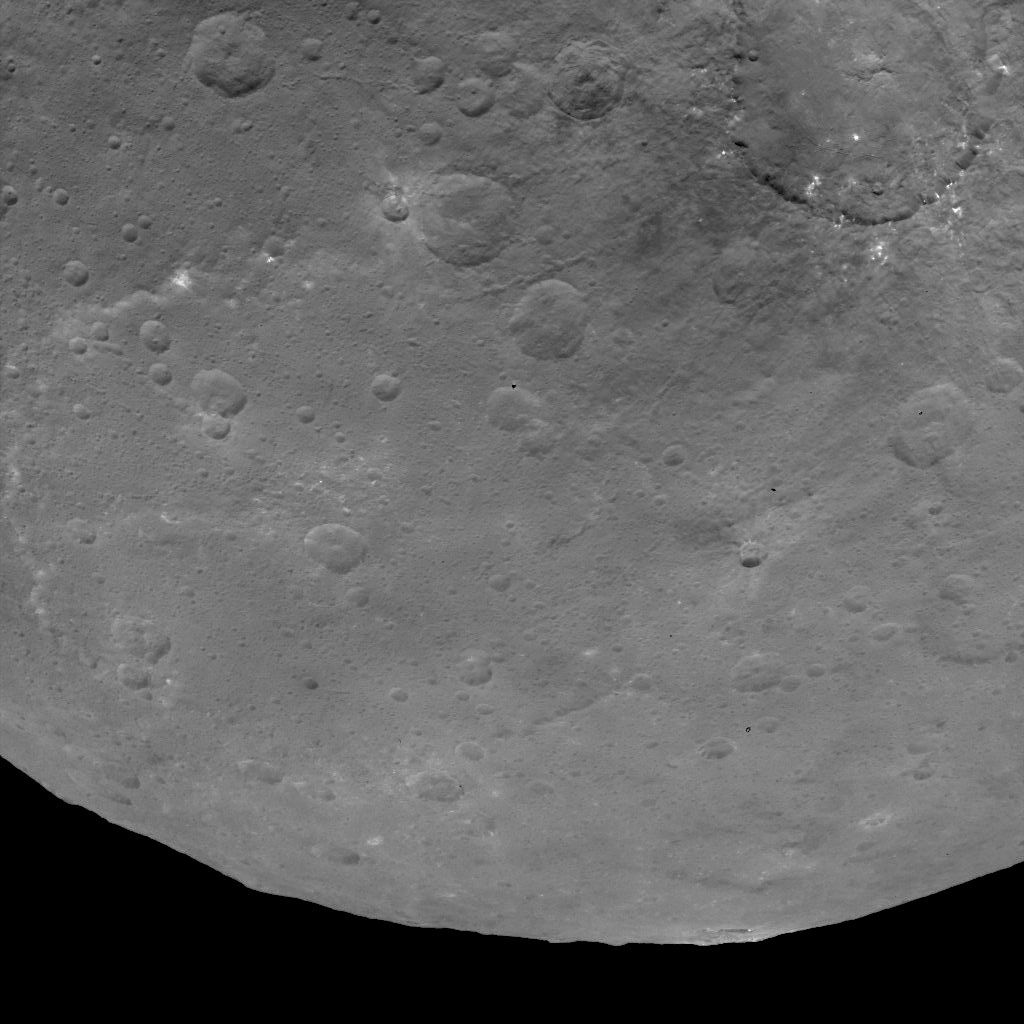

Dawn Survey Orbit Image 44

This image, taken by NASA’s Dawn spacecraft, shows Dantu crater on Ceres, at upper right, from an altitude of 2,700 miles (4,400 kilometers). The image, with a resolution of 1,400 feet (410 meters) per pixel, was taken on June 9, 2015. North on Ceres is toward upper right.

Dawn’s mission is managed by JPL for NASA’s Science Mission Directorate in Washington. Dawn is a project of the directorate’s Discovery Program, managed by NASA’s Marshall Space Flight Center in Huntsville, Alabama. UCLA is responsible for overall Dawn mission science. Orbital ATK, Inc., in Dulles, Virginia, designed and built the spacecraft. The German Aerospace Center, the Max Planck Institute for Solar System Research, the Italian Space Agency and the Italian National Astrophysical Institute are international partners on the mission team.

Credit: NASA/JPL-Caltech/UCLA/MPS/DLR/IDA